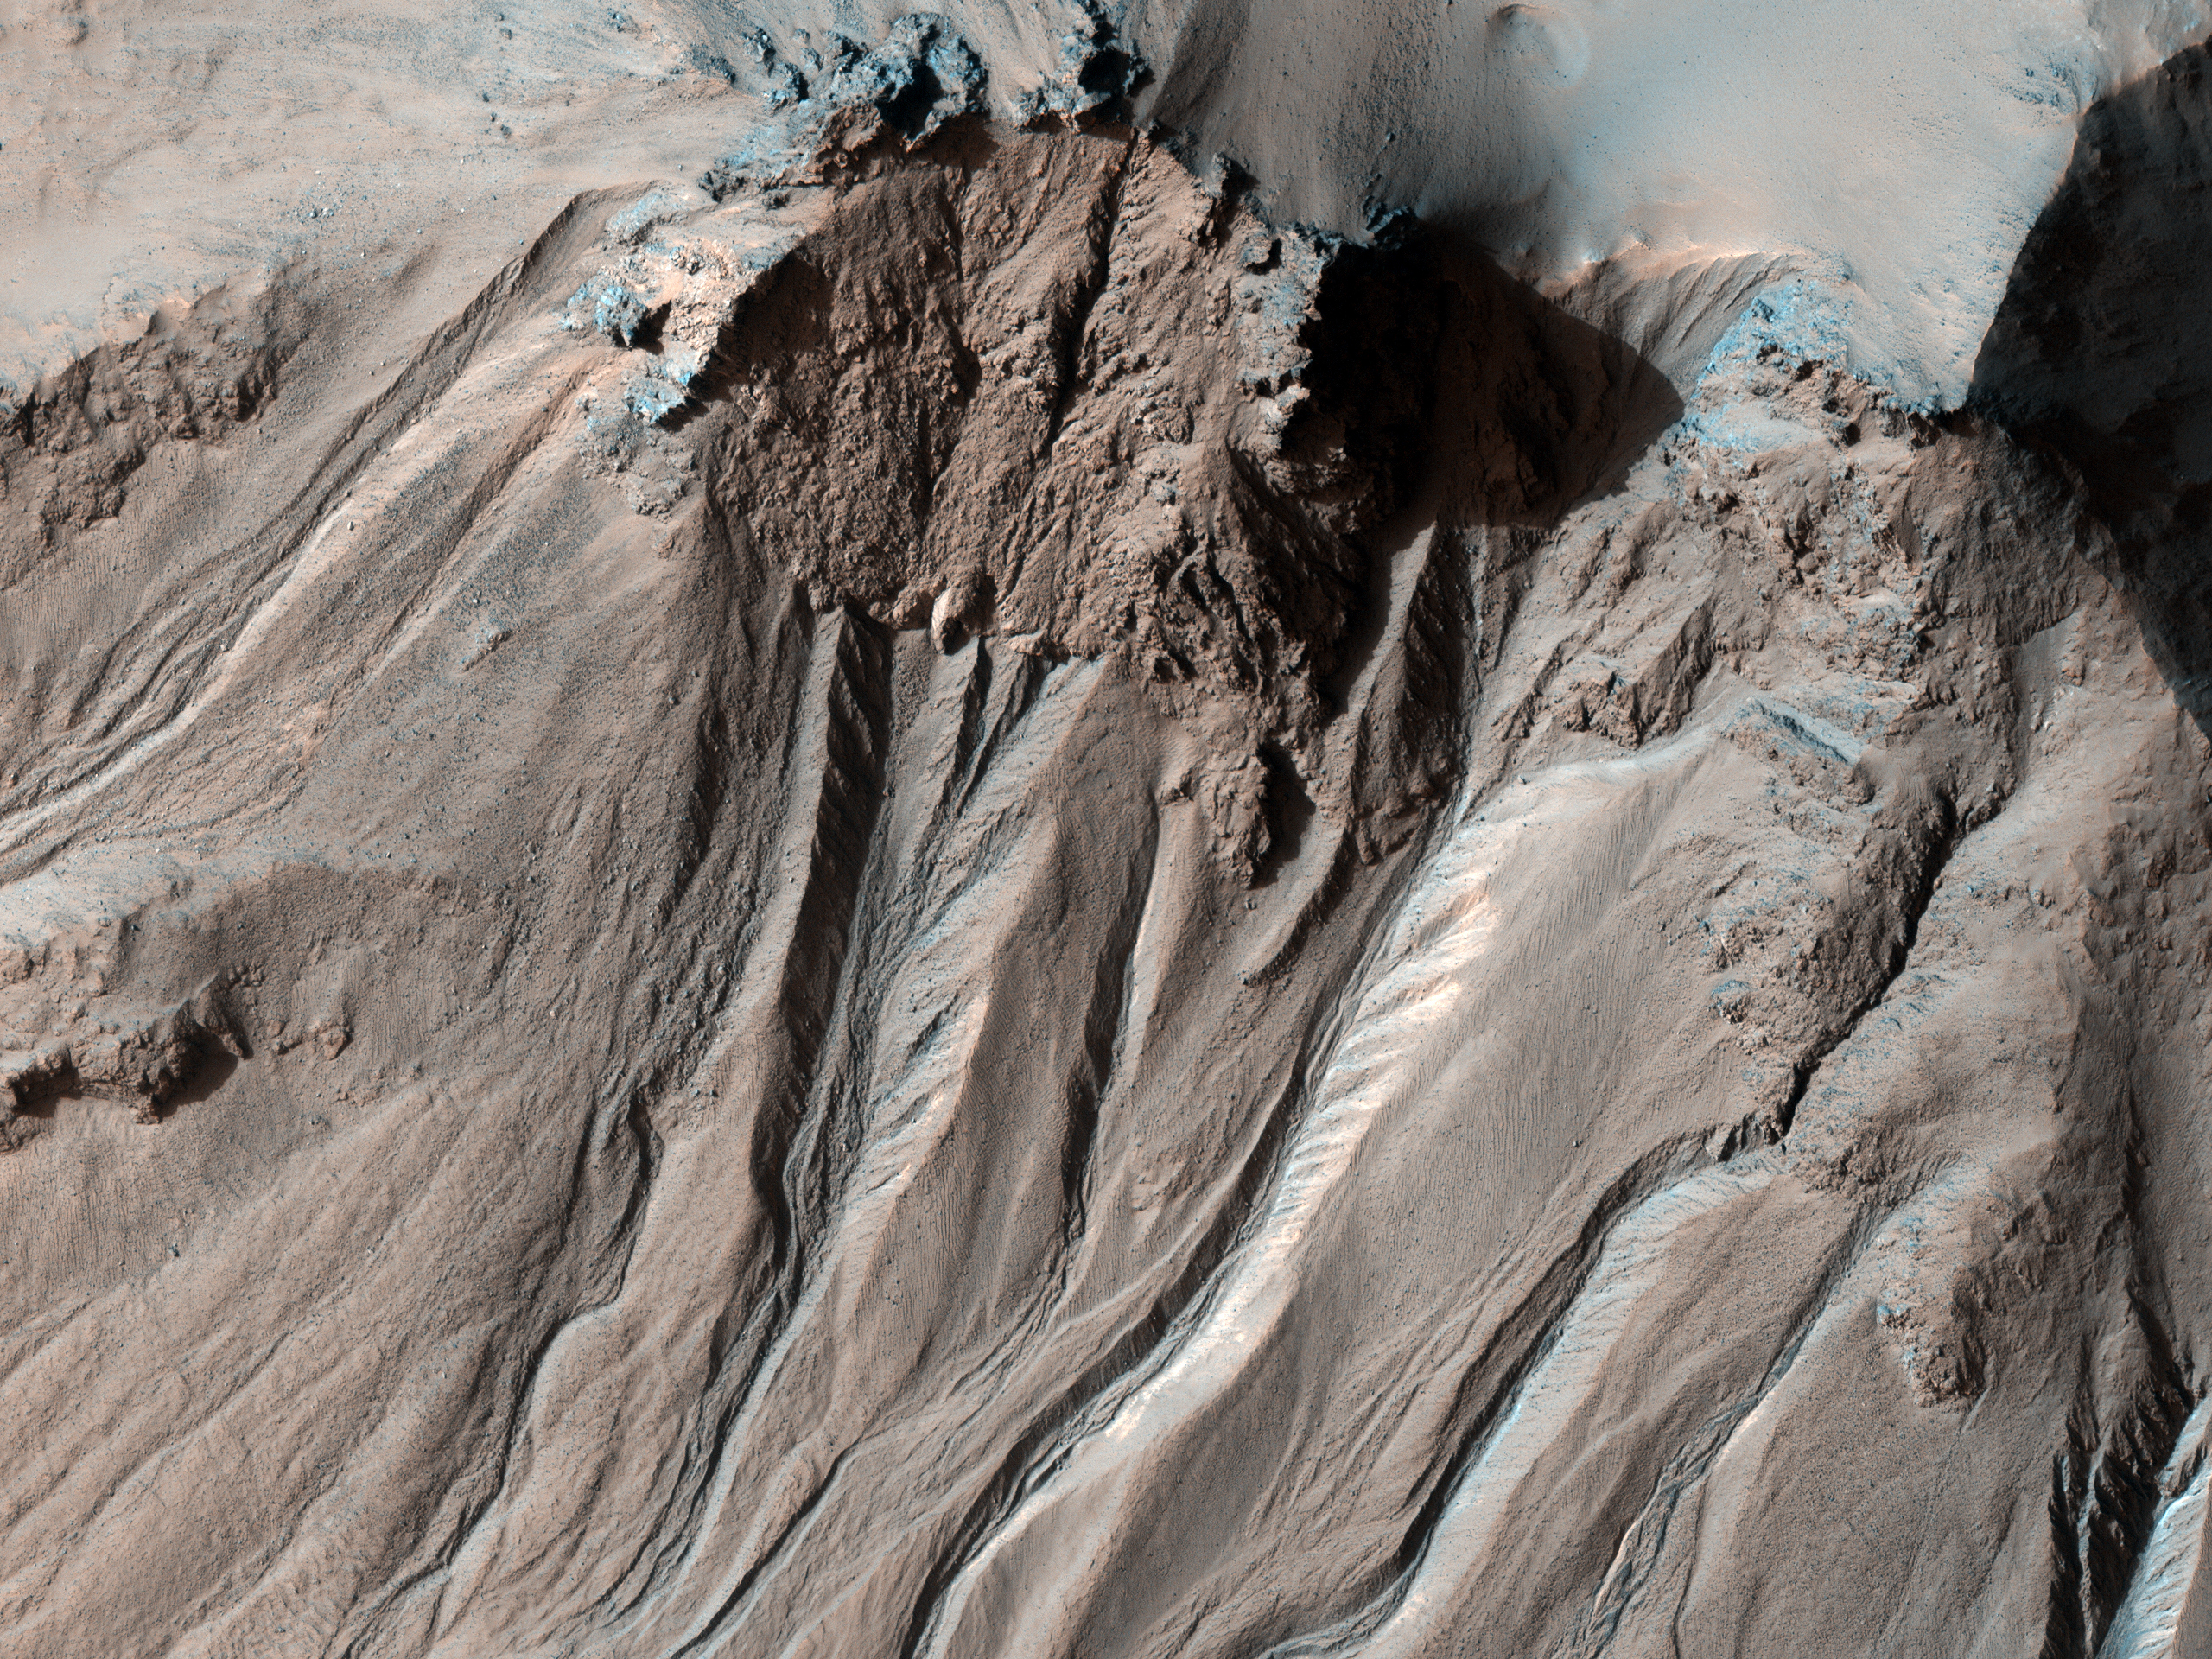

Light-Toned Gully Materials on Hale Crater Wall

Figure 1

This observation shows the southern latitude Hale Crater, a rather large, pristine elliptical crater approximately 125 x 150 kilometer (77 x 93 miles) in diameter.

Hale Crater possesses sharp features, impact melt bodies ponded throughout the structure and few overprinting impact craters. These attributes indicate that it is relatively young and certainly well-preserved — likely the youngest crater of this size on Mars.

Present on the crater walls are a large number of gullies, some with light-toned deposits. The gullies visible here are very well developed, and many are cut deeply into the crater walls. Several have braided channels suggestive of repeated flow. Some of the gullies have boulders littered throughout their channels. This could be a result of a fluid preferentially transporting smaller particles and leaving larger rubble behind. The composition of the light-toned deposits are currently unknown. The CRISM visible-infrared spectrometer, HiRISE’s sister instrument on MRO, may be able to shed some light on the composition of these materials.

In one place along the crater rim gullies are visible on both sides of the rim (Figure 1). This has only been seen in a few locations on Mars.

NASA’s Jet Propulsion Laboratory, a division of the California Institute of Technology in Pasadena, manages the Mars Reconnaissance Orbiter for NASA’s Science Mission Directorate, Washington. Lockheed Martin Space Systems, Denver, built the spacecraft. The High Resolution Imaging Science Experiment is operated by the University of Arizona, Tucson, and the instrument was built by Ball Aerospace & Technologies Corp., Boulder, Colo.

Credit: NASA/JPL-Caltech/University of Arizona